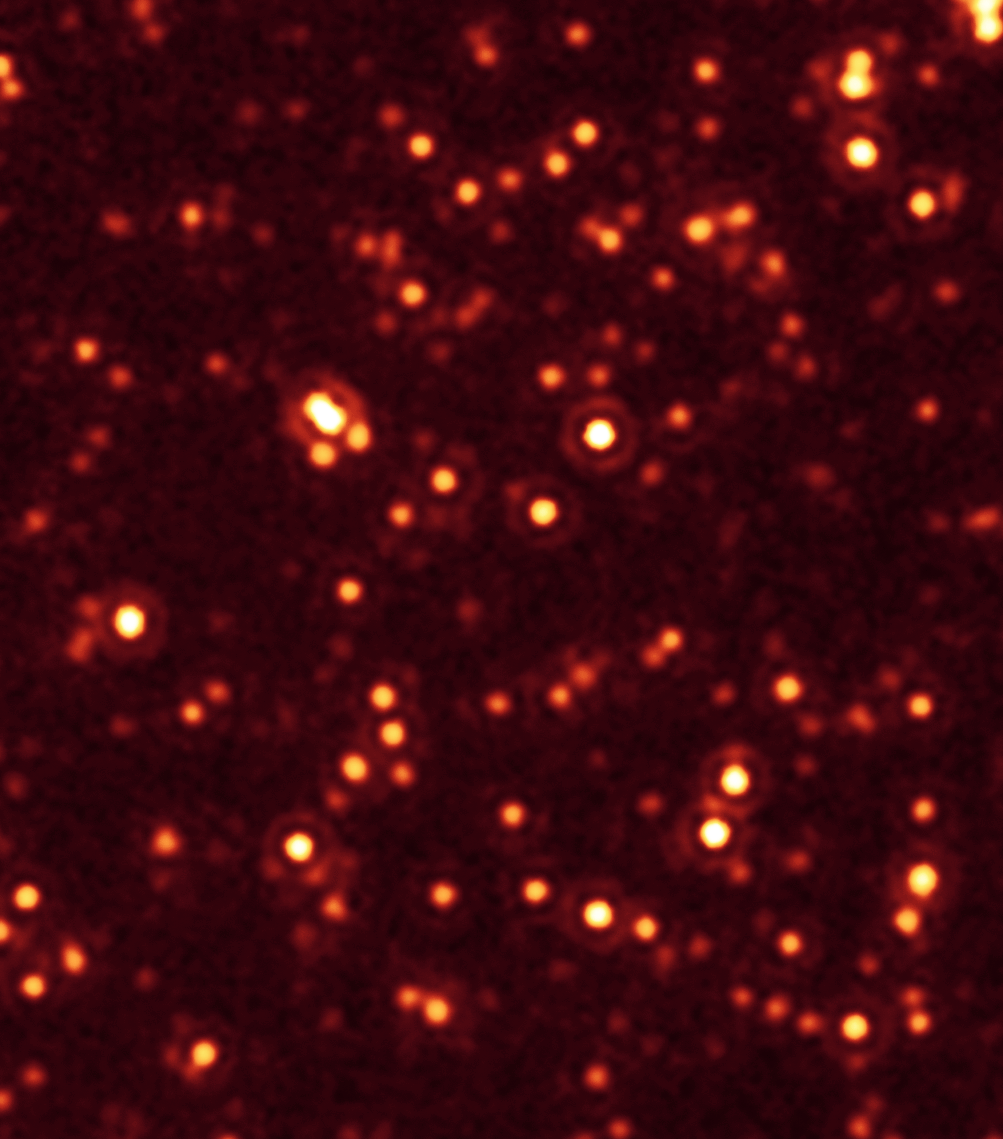

Missing Black Holes Found!

A long-lost population of active supermassive black holes, or quasars, has been uncovered by NASA’s Spitzer and Chandra space telescopes. This image, taken with Spitzer’s infrared vision, shows a fraction of these black holes, which are located deep in the bellies of distant, massive galaxies (circled in blue).

Spitzer originally scanned the field of galaxies shown in the picture as part of a multiwavelength program called the Great Observatories Origins Deep Survey, or Goods. This picture shows a portion of the Goods field called Goods-South. When astronomers saw the Spitzer data, they were surprised to find that hundreds of the galaxies between 9 and 11 billion light-years away were shining with an unexpected excess of infrared light. They then followed up with X-ray data from Chandra of the same field, and applied a technique called stacking, which adds up the faint light of multiple galaxies. The results revealed that the infrared-bright galaxies are hiding many black holes that had been theorized about before but never seen. This excess infrared light is being produced by the growing black holes.

The other smudges in this picture are distant galaxies, most of which are closer to us than the circled galaxies, causing them to appear brighter.

This image was taken by Spitzer’s multiband imaging photometer at a wavelength of 24 microns. It shows the faintest distant objects ever observed with Spitzer at this wavelength.

Credit: NASA/JPL-Caltech/Commissariat a l’Energie Atomique